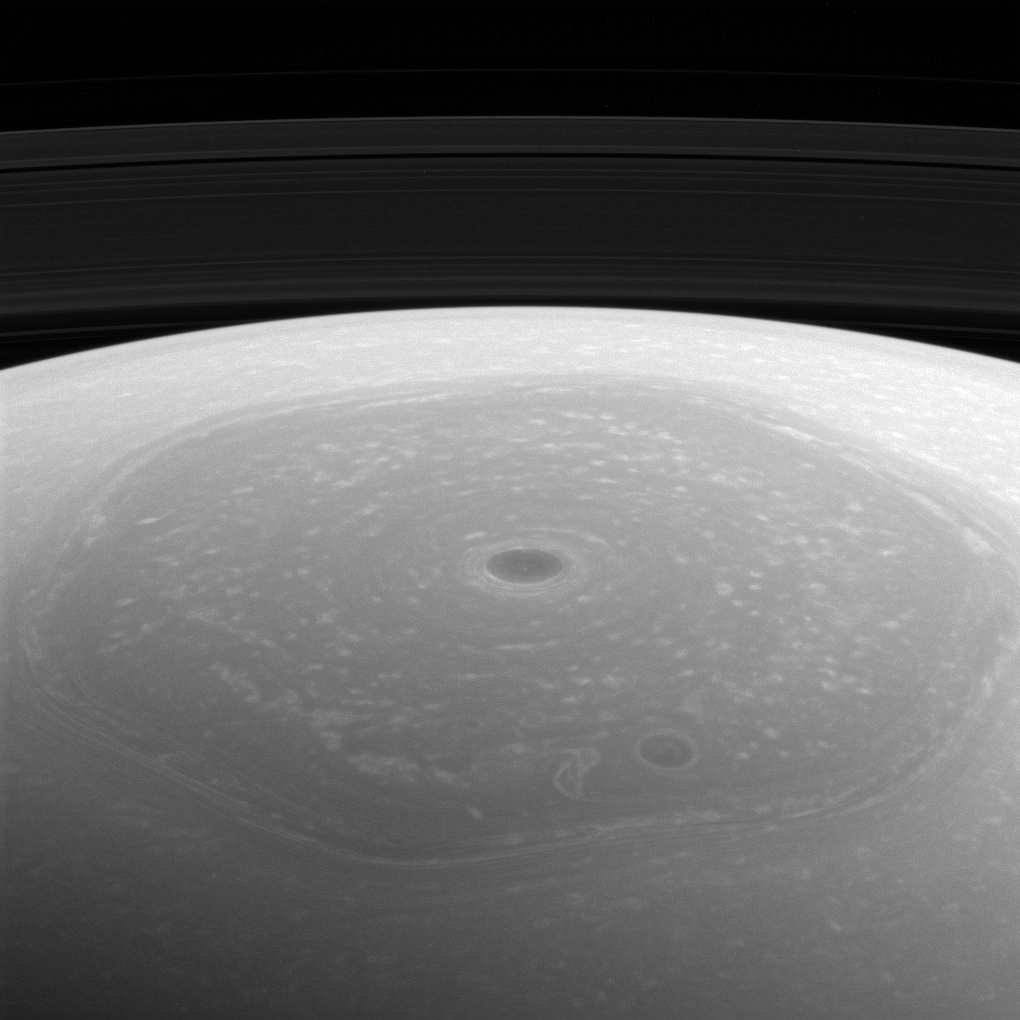

The North

Reflected sunlight is the source of the illumination for visible wavelength images such as the one above. However, at longer infrared wavelengths, direct thermal emission from objects dominates over reflected sunlight. This enabled instruments that can detect infrared radiation to observe the pole even in the dark days of winter when Cassini first arrived at Saturn and Saturn’s northern hemisphere was shrouded in shadow.

Now, 13 years later, the north pole basks in full sunlight. Close to the northern summer solstice, sunlight illuminates the previously dark region, permitting Cassini scientists to study this area with the spacecraft’s full suite of imagers.

This view looks toward the northern hemisphere from about 34 degrees above Saturn’s ringplane. The image was taken with the Cassini spacecraft wide-angle camera on April 25, 2017 using a spectral filter which preferentially admits wavelengths of near-infrared light centered at 752 nanometers.

The view was acquired at a distance of approximately 274,000 miles (441,000 kilometers) from Saturn and at a Sun-Saturn-spacecraft, or phase, angle of 111 degrees. Image scale is 16 miles (26 kilometers) per pixel.

The Cassini spacecraft ended its mission on Sept. 15, 2017.

The Cassini mission is a cooperative project of NASA, ESA (the European Space Agency) and the Italian Space Agency. The Jet Propulsion Laboratory, a division of Caltech in Pasadena, manages the mission for NASA’s Science Mission Directorate, Washington. The Cassini orbiter and its two onboard cameras were designed, developed and assembled at JPL. The imaging operations center is based at the Space Science Institute in Boulder, Colorado.

Credit: NASA/JPL-Caltech/Space Science Institute